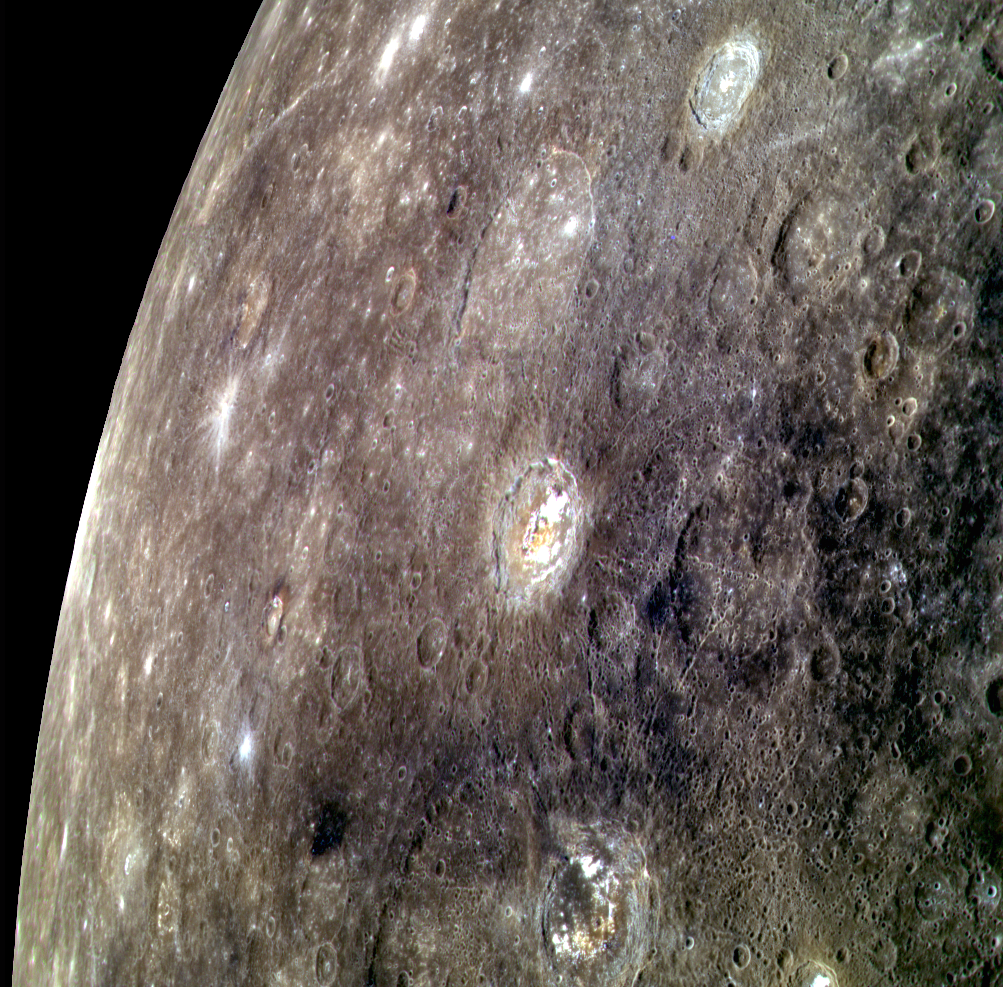

A Colorful Group

This oblique view highlights, from top to bottom, Balzac, Phidias,Tyagaraja, Stevenson, and Zeami craters. While named craters are still sparse across much of Mercury, this region was observed by Mariner 10, allowing for plenty of time to propose names. In Mariner 10 images of Mercury, craters like Tyagaraja and Zeami were described as hosting bright floor deposits, but the relatively low resolution at which they were imaged did not allow for a more detailed analysis. We now know that craters such as these host hollows (see the links above for higher resolution images of each crater in this scene).

This image was acquired as a high-resolution targeted color observation. Targeted color observations are images of a small area on Mercury’s surface at resolutions higher than the 1-kilometer/pixel 8-color base map. During MESSENGER’s one-year primary mission, hundreds of targeted color observations were obtained. During MESSENGER’s extended mission, high-resolution targeted color observations are more rare, as the 3-color base map covered Mercury’s northern hemisphere with the highest-resolution color images that are possible.

Date acquired: November 26, 2012
Image Mission Elapsed Time (MET): 262401199, 262401219, 262401203
Image ID: 3026482, 3026487, 3026483
Instrument: Wide Angle Camera (WAC) of the Mercury Dual Imaging System (MDIS)
WAC filters: 9, 7, 6 (996, 748, 433 nanometers) in red, green, and blue
Center Latitude: 4.64°
Center Longitude: 210.5° E
Resolution: 698 meters/pixel
Scale: Tyagaraja crater (center) is approximately 97 km (60 mi.) in north-south diameter
Incidence Angle: 30.2°
Emission Angle: 57.5°
Phase Angle: 83.8°
North is up in this image.

The MESSENGER spacecraft is the first ever to orbit the planet Mercury, and the spacecraft’s seven scientific instruments and radio science investigation are unraveling the history and evolution of the Solar System’s innermost planet. MESSENGER acquired over 150,000 images and extensive other data sets. MESSENGER is capable of continuing orbital operations until early 2015.

For information regarding the use of images, see the MESSENGER image use policy.

Credit: NASA/Johns Hopkins University Applied Physics Laboratory/Carnegie Institution of Washington